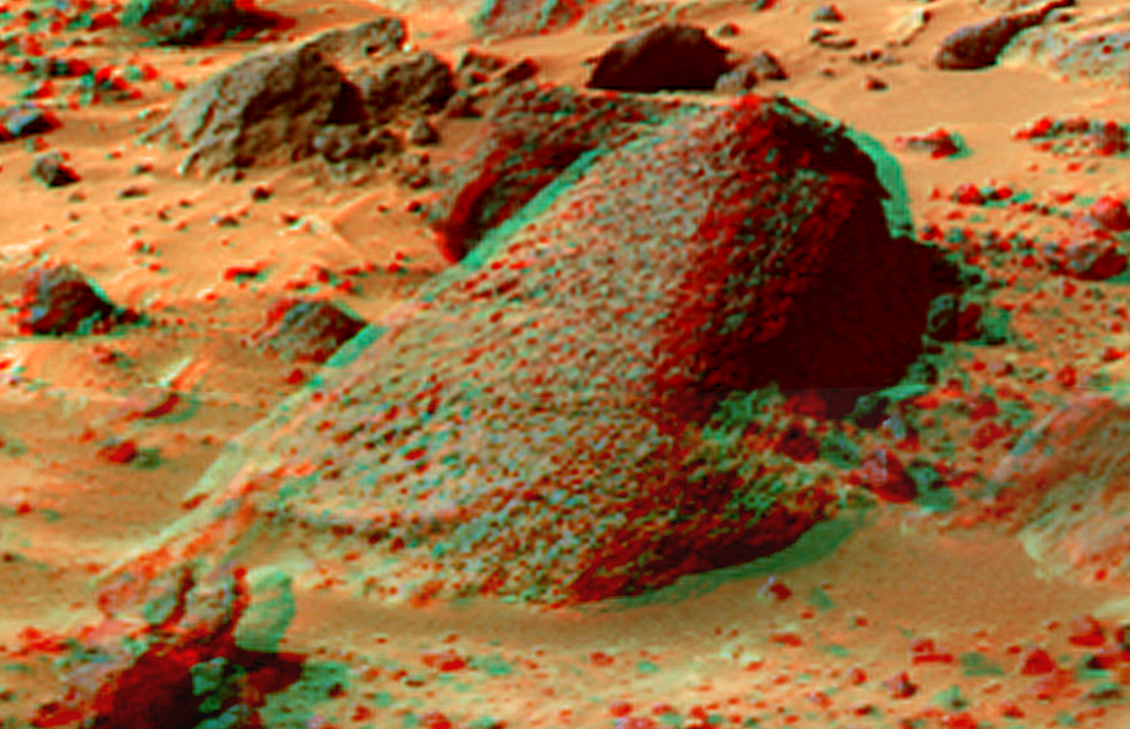

Wedge in Super Resolution from Super Panorama

This view of “Wedge” was produced by combining the “Super Panorama” frames from the IMP camera. Super resolution was applied to help to address questions about the texture of this rock and what it might tell us about its mode of origin.

The composite color frames that make up this anaglyph were produced for both the right and left eye of the IMP. Each composite consists of 7 frames, taken with different color filters that were enlarged by 500% and then co-added using Adobe Photoshop to produce, in effect, a super-resolution panchromatic frame that is sharper than an individual frame would be. These panchromatic frames were then colorized with the red, green, and blue filtered images from the same sequence. The color balance was adjusted to approximate the true color of Mars.

The anaglyph view was produced by combining the left with the right eye color composite frames by assigning the left eye composite view to the red color plane and the right eye composite view to the green and blue color planes (cyan), to produce a stereo anaglyph mosaic. This mosaic can be viewed in 3-D on your computer monitor or in color print form by wearing red-blue 3-D glasses.

Mars Pathfinder is the second in NASA’s Discovery program of low-cost spacecraft with highly focused science goals. The Jet Propulsion Laboratory, Pasadena, CA, developed and manages the Mars Pathfinder mission for NASA’s Office of Space Science, Washington, D.C. JPL is a division of the California Institute of Technology (Caltech).

The left eye and right eye panoramas from which this anaglyph was created is available at
PIA02405 andPIA02406.

Photojournal note: Sojourner spent 83 days of a planned seven-day mission exploring the Martian terrain, acquiring images, and taking chemical, atmospheric and other measurements. The final data transmission received from Pathfinder was at 10:23 UTC on September 27, 1997. Although mission managers tried to restore full communications during the following five months, the successful mission was terminated on March 10, 1998.

Credit: NASA/JPL